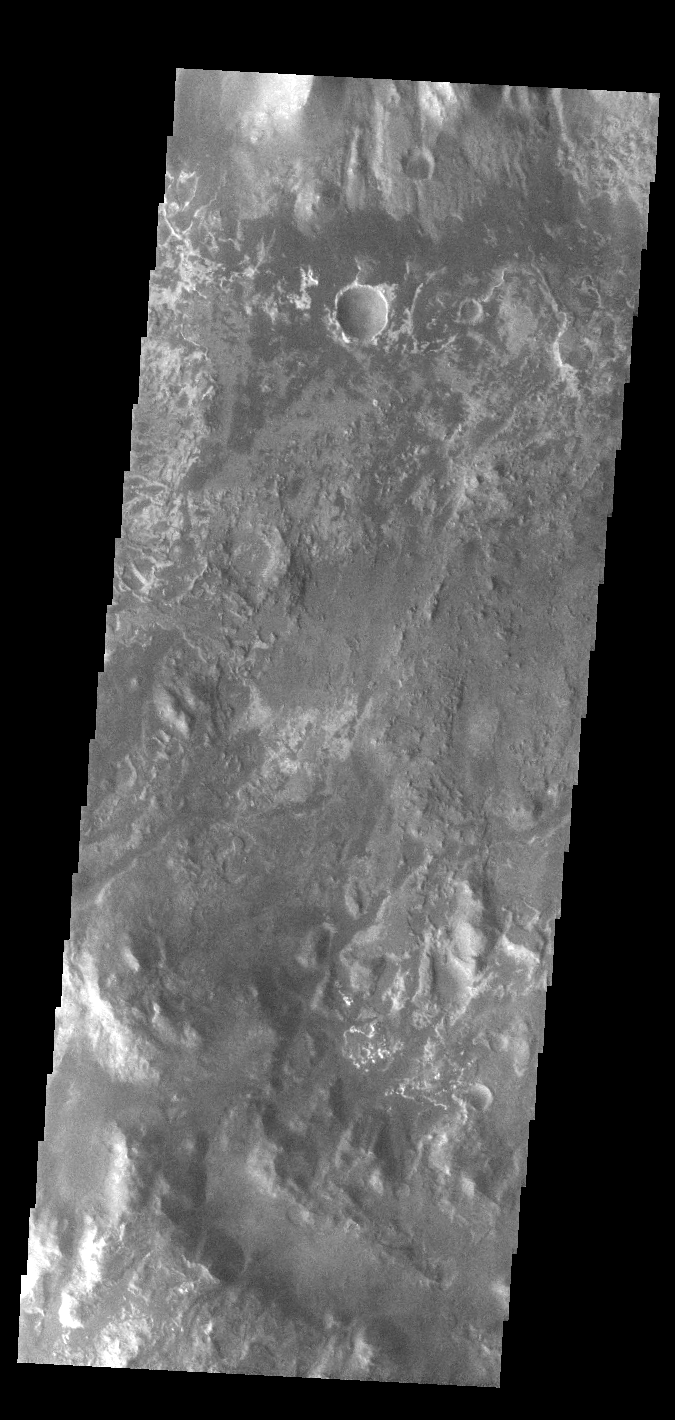

Eberswalde Crater

Today’s VIS image show part of the floor of Eberswalde Crater. This crater is host to a large delta, a feature formed when a channel enters standing water and the velocity slows, depositing the sediment carried by the water. The complexity of the crater floor indicates many layers of materials, perhaps deposited when Eberswalde Crater was a lake. The Eberswalde Crater delta is one of the best preserved on Mars.

Credit: NASA/JPL-Caltech/ASU